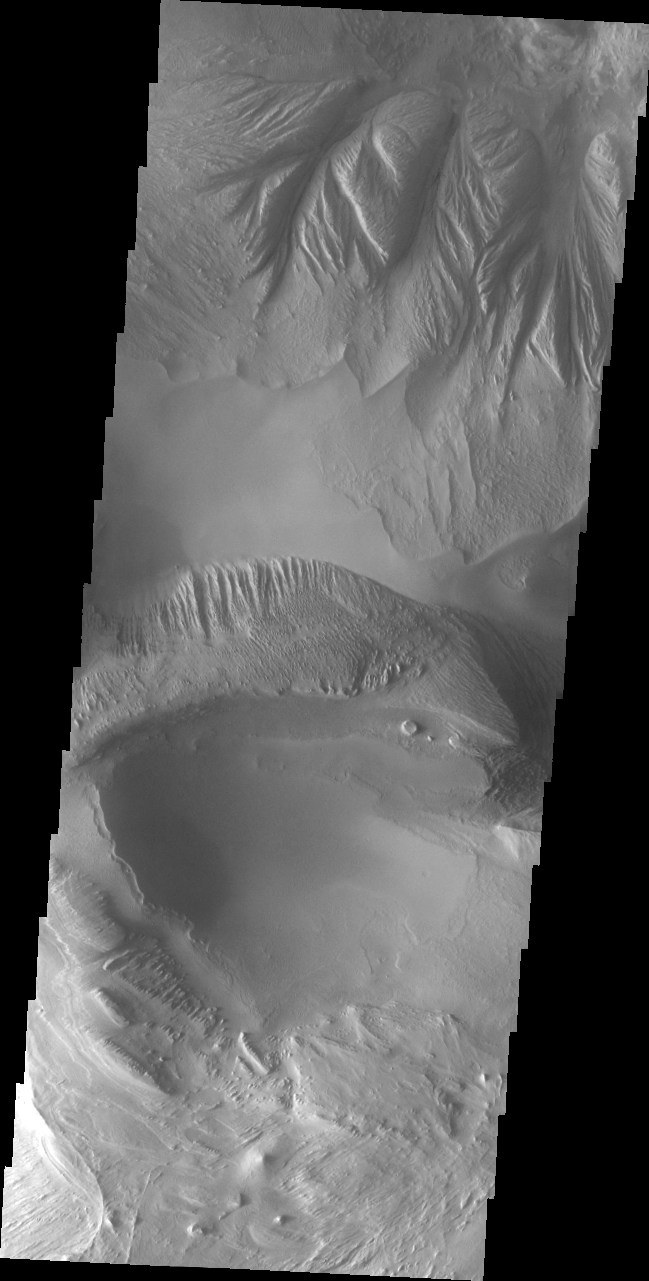

Candor Chasma

This VIS image shows a small portion of Candor Chasma. Wind and water appear to have each played a part in eroding the materials within the chasma.

Image information: VIS instrument. Latitude -7.2N, Longitude 292.3E. 35 meter/pixel resolution.

Please see the THEMIS Data Citation Note for details on crediting THEMIS images.

Note: this THEMIS visual image has not been radiometrically nor geometrically calibrated for this preliminary release. An empirical correction has been performed to remove instrumental effects. A linear shift has been applied in the cross-track and down-track direction to approximate spacecraft and planetary motion. Fully calibrated and geometrically projected images will be released through the Planetary Data System in accordance with Project policies at a later time.

NASA’s Jet Propulsion Laboratory manages the 2001 Mars Odyssey mission for NASA’s Office of Space Science, Washington, D.C. The Thermal Emission Imaging System (THEMIS) was developed by Arizona State University, Tempe, in collaboration with Raytheon Santa Barbara Remote Sensing. The THEMIS investigation is led by Dr. Philip Christensen at Arizona State University. Lockheed Martin Astronautics, Denver, is the prime contractor for the Odyssey project, and developed and built the orbiter. Mission operations are conducted jointly from Lockheed Martin and from JPL, a division of the California Institute of Technology in Pasadena.

Credit: NASA/JPL/ASU